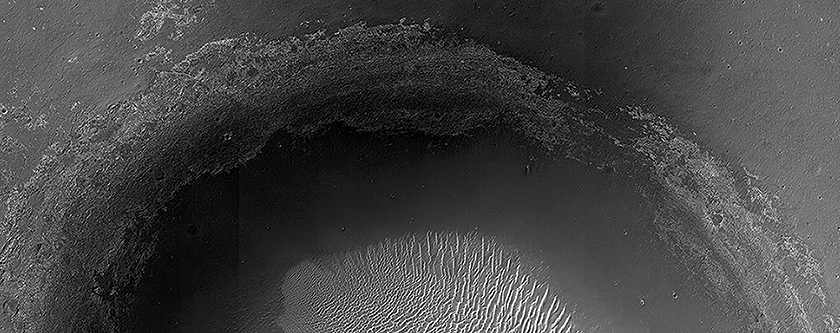

A Large Crater in Meridiani Planum

This crater is located in Meridiani Planum, about 20-kilometers northwest of where the Opportunity rover landed in 2004 (and about 42-kilometers northwest of Endeavour Crater’s rim, where the rover has been busy the past few years). Although it’s in the opposite direction from where the rover went, this crater is still an interesting place.

With a diameter of 4-kilometers, it’s the largest crater in the region other than Endeavour Crater (22 kilometers). It’s also a little more than 5 times larger than Victoria Crater (0.75 km), which Opportunity spent nearly 2 years investigating from 2006-2008 (compare with PIA08824).

What makes it worth checking out? This crater is much older than Victoria Crater. Compare the smooth, rounded rim of this crater to the jagged edge of Victoria’s actively-eroding rim. In comparison with Victoria, this crater is much more filled in by sediments, and its rim is more planed off by erosion. Despite the difference in age and scale, these two craters, and most such craters in Meridiani Planum, have much in common. Both craters have exposed bedrock layers along the rim, a field of bright ripples on the crater floor, and dark sand that has piled up along the north inner crater rim and that extends to the northwest on the plains beyond the crater.

HiRISE is one of six instruments on NASA’s Mars Reconnaissance Orbiter. The University of Arizona, Tucson, operates HiRISE, which was built by Ball Aerospace & Technologies Corp., Boulder, Colo. NASA’s Jet Propulsion Laboratory, a division of the California Institute of Technology in Pasadena, manages the Mars Reconnaissance Orbiter Project for NASA’s Science Mission Directorate, Washington.

Credit: NASA/JPL-Caltech/Univ. of Arizona